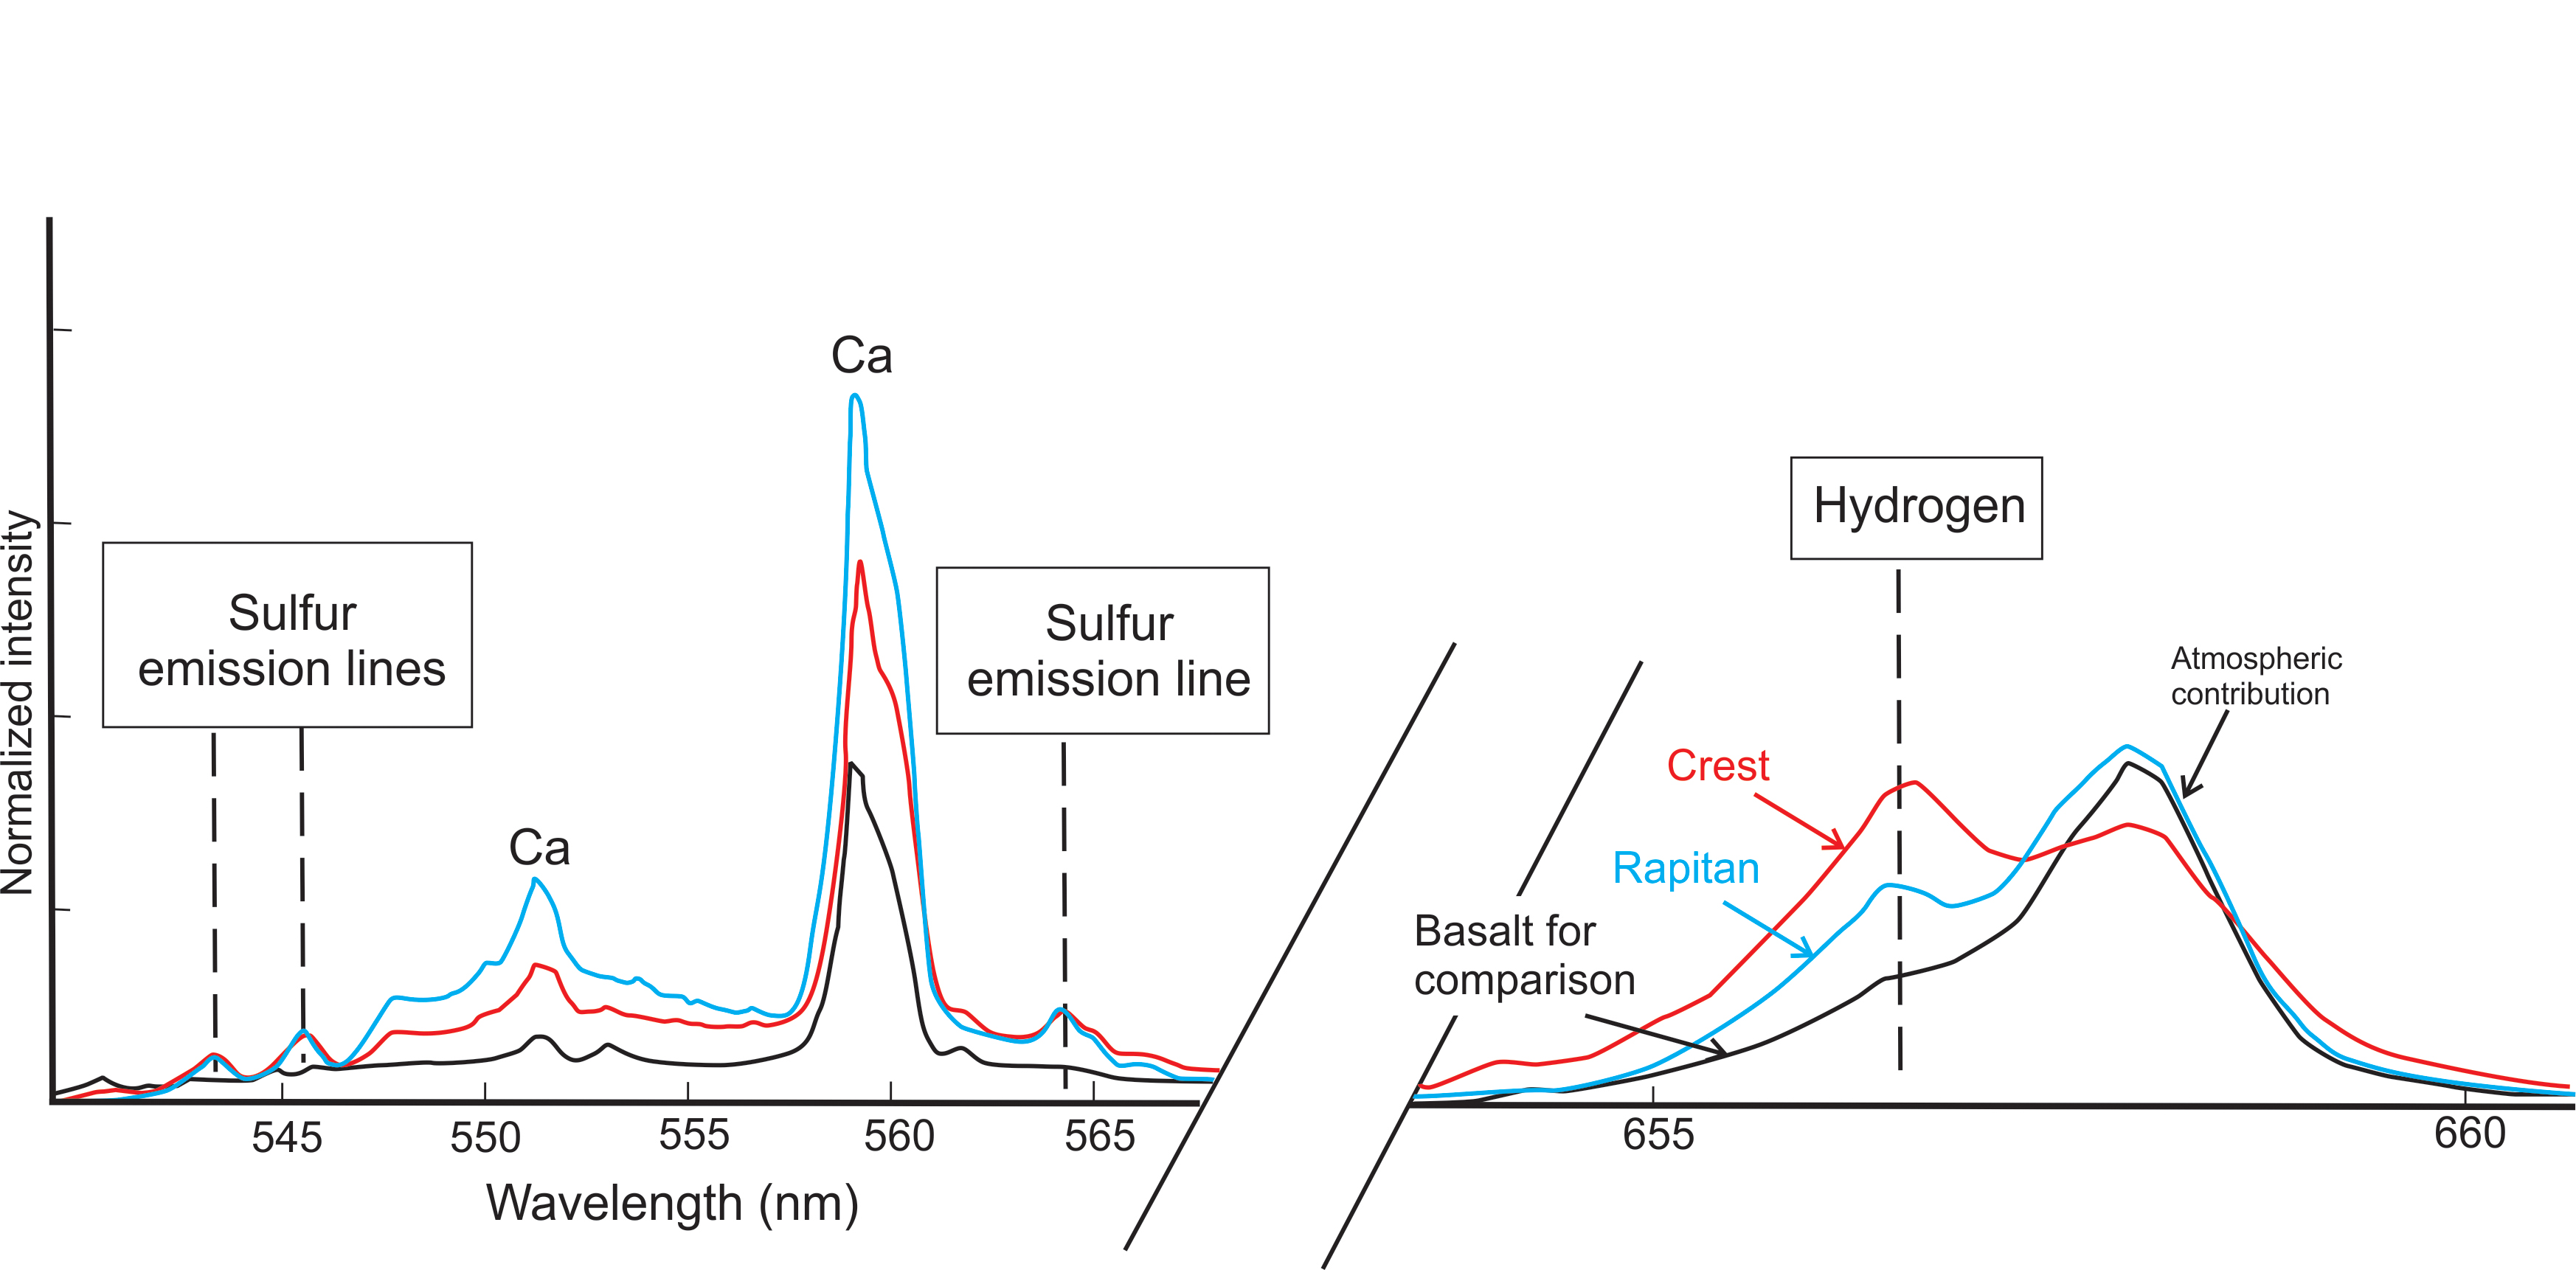

Signs of Hydrated Calcium Sulfates in Martian Rocks

This graphic from NASA’s Curiosity mission shows an analysis of the composition of two rocks called “Crest” and “Rapitan” in the “Yellowknife Bay” area of Mars. Curiosity’s Chemistry and Camera (ChemCam) instrument zapped light-colored veins in these rocks with its laser and found that they contain sulfur and hydrogen. Scientists interpret these results to mean Crest and Rapitan’s light-colored veins contain hydrated calcium sulfates. These minerals could be gypsum or bassanite. On Earth, calcium sulfates like gypsum form frequently in veins when relatively dilute fluid circulates at low to moderate temperatures. The ChemCam analysis helped Curiosity mission managers decide where to use the rover’s drill for the first time.

The ChemCam instrument took the RMI pictures and zapped lasers on Crest on Dec. 13, 2012, or the 125th sol, or Martian day, of operations.

The ChemCam instrument took the RMI pictures and zapped lasers on Rapitan on Dec. 23, 2012, or the 135th sol, or Martian day, of operations.

Credit: NASA/JPL-Caltech/LANL/CNES/IRAP/LPGNantes/CNRS